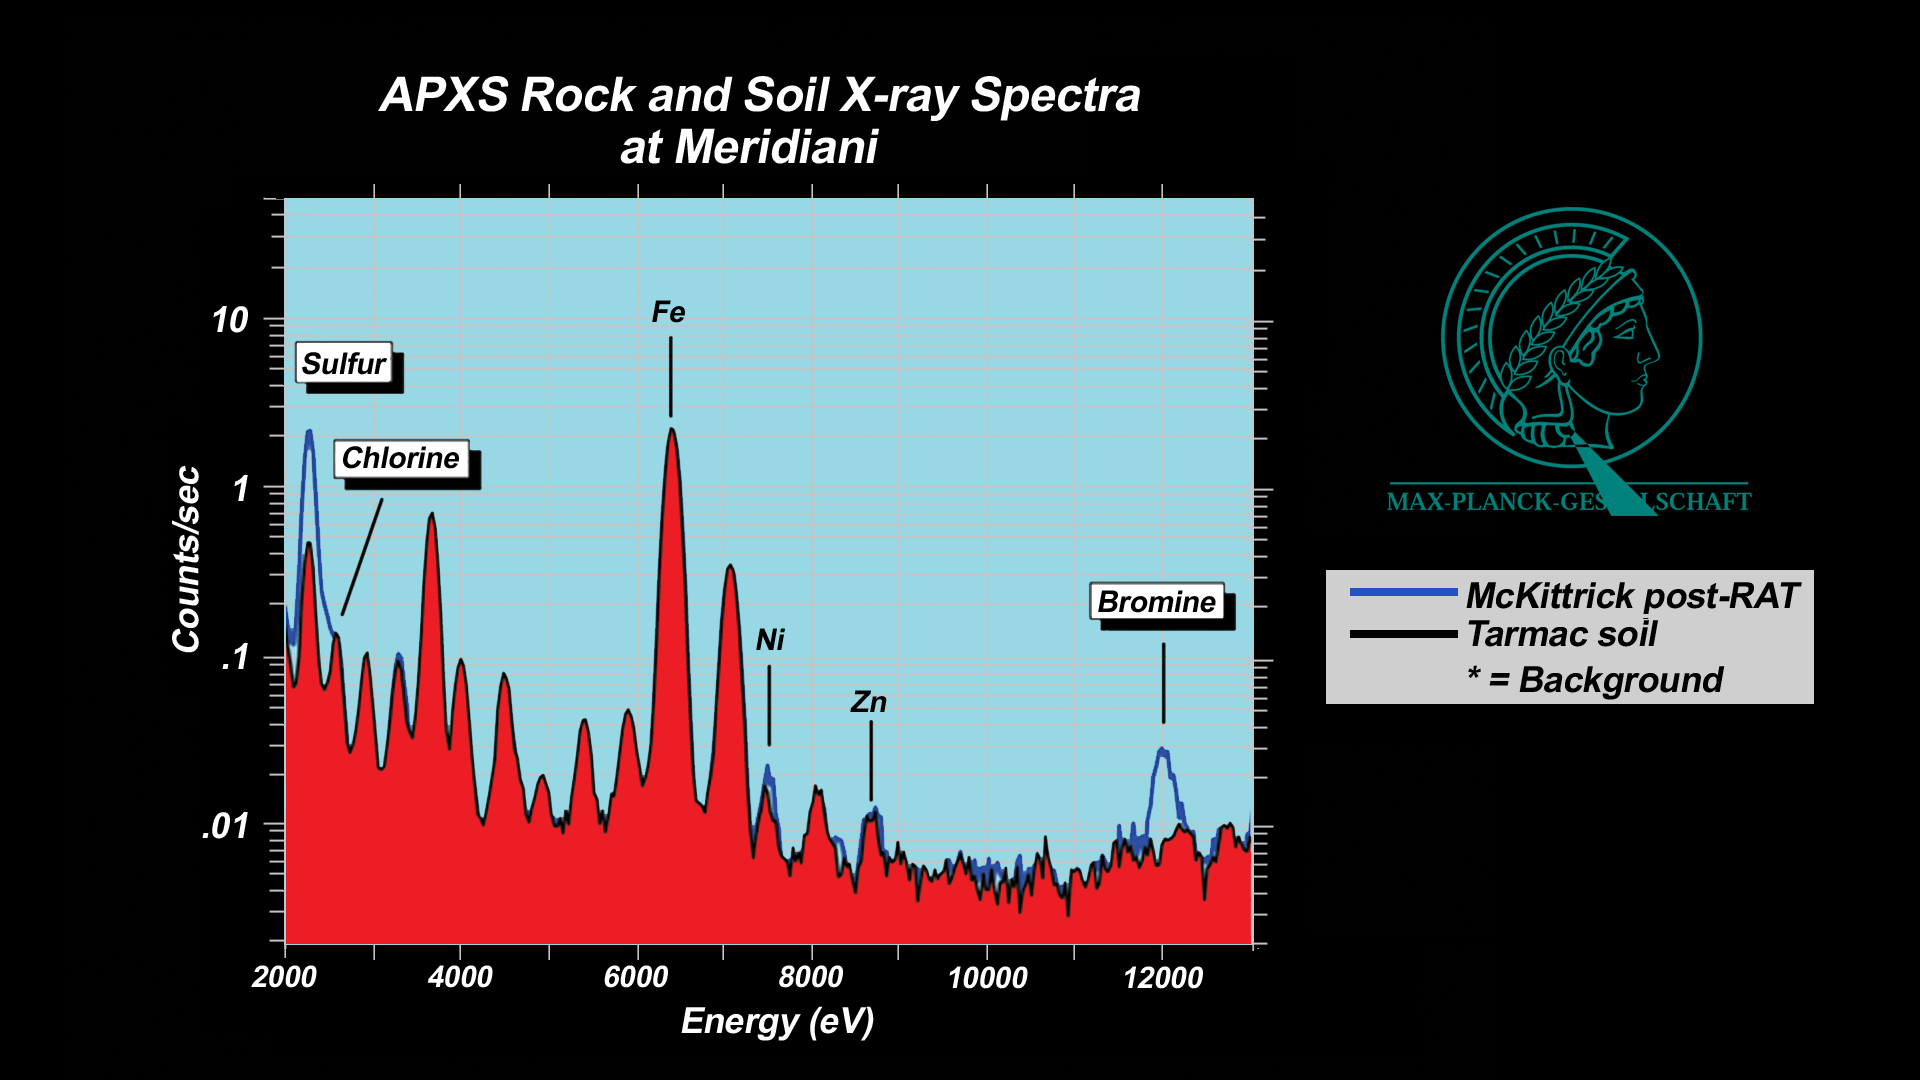

History Leaves Salts Behind

These plots, or spectra, show that a rock dubbed “McKittrick” near the Mars Exploration Rover Opportunity’s landing site at Meridiani Planum, Mars, has higher concentrations of sulfur and bromine than a nearby patch of soil nicknamed “Tarmac.” These data were taken by Opportunity’s alpha particle X-ray spectrometer, which uses curium-244 to assess the elemental composition of rocks and soil. Only portions of the targets’ full spectra are shown to highlight the significant differences in elemental concentrations between “McKittrick” and “Tarmac.” Intensities are plotted on a logarithmic scale.

A nearby rock named Guadalupe similarly has extremely high concentrations of sulfur, but very little bromine. This “element fractionation” typically occurs when a watery brine slowly evaporates and various salt compounds are precipitated in sequence.

Credit: NASA/JPL/Cornell/Max Planck Institute